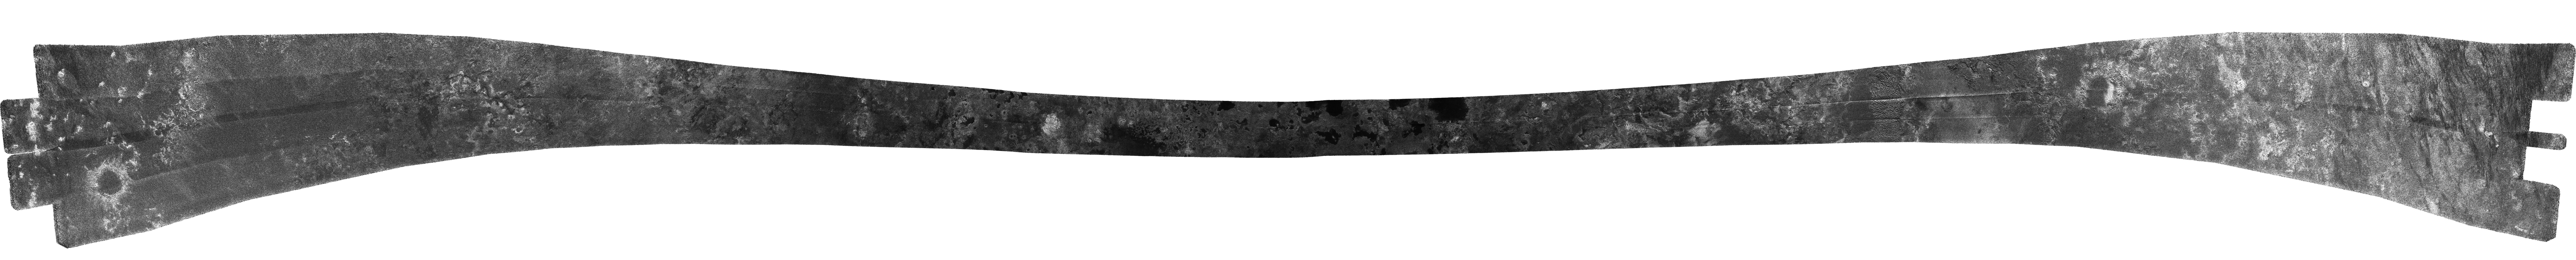

Titan (T16) Viewed by Cassini’s Radar – July 22, 2006

This radar image shows the entire scene in which hydrocarbon lakes were first discovered on Titan, near its north pole (see PIA08630). This image was acquired on July 22, 2006, by Cassini’s radar instrument in synthetic aperture mode.

The most striking landforms are the lakes: dark patches, some circular, some irregular, many with apparently steep rims, over much of the terrain north of 70 degrees latitude. The most convincing lake forms occur at the narrowest, central part of the scene, which is at the highest latitudes. Here they have short, stubby channels leading into them, and brighter areas within that indicate either dried-up lakes or that we are seeing through a transparent liquid.

The image also shows the considerable variation in the kinds of surface features found at different latitudes. Beginning at the left (20 degrees north by 142 degrees west) and heading north, a circular feature about 75 kilometers (47 miles) in diameter is seen, which could be either an impact crater or a volcanic caldera. Other less distinct circular forms are seen next, possibly including some dried lakes, followed by some ridge-like terrain with dark meandering channels or valleys. The dark lakes begin to appear next (at about 70 degrees north), with more distinct lakes in the middle of the scene, where the swath is closest to the pole and starts to descend to the south. Farther on, apparently dry lakes and canyons begin to dominate, and the region becomes more complex and etched. At the extreme right end, dunes similar to those seen previously mingle with brighter features. The swath ends at 13 degrees north by 347 degrees west.

The Cassini-Huygens mission is a cooperative project of NASA, the European Space Agency and the Italian Space Agency. The Jet Propulsion Laboratory, a division of the California Institute of Technology in Pasadena, manages the mission for NASA’s Science Mission Directorate, Washington, D.C. The Cassini orbiter was designed, developed and assembled at JPL. The radar instrument was built by JPL and the Italian Space Agency, working with team members from the United States and several European countries.

Credit: NASA/JPL-Caltech/ASI